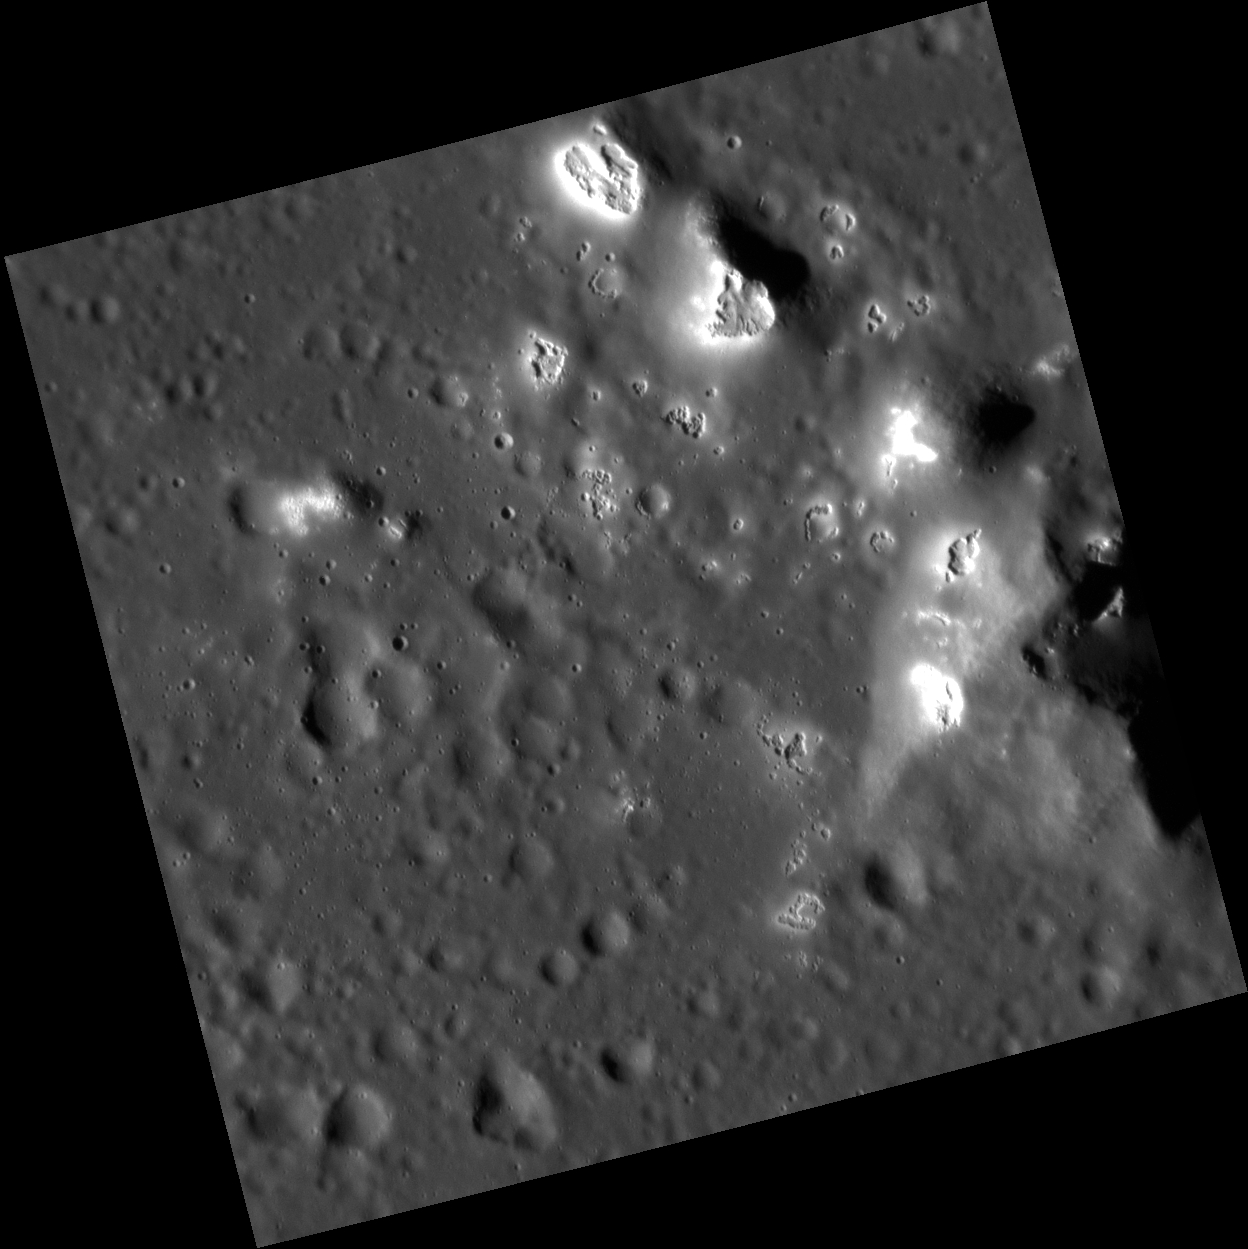

Hawaiian Hollows

This close-up image of the central peaks of Velazquez crater bears a striking resemblance to the Hawaiian islands. The tops of these peaks are covered by hollows.

This image was acquired as a high-resolution targeted observation. Targeted observations are images of a small area on Mercury’s surface at resolutions much higher than the 200-meter/pixel morphology base map. It is not possible to cover all of Mercury’s surface at this high resolution, but typically several areas of high scientific interest are imaged in this mode each week.

Date acquired: October 17, 2012
Image Mission Elapsed Time (MET): 258976725
Image ID: 2782780
Instrument: Narrow Angle Camera (NAC) of the Mercury Dual Imaging System (MDIS)
Center Latitude: 37.17°
Center Longitude: 304.5° E
Resolution: 20 meters/pixel
Scale: This image is 21 kilometers (13 miles) across.
Incidence Angle: 71.1°
Emission Angle: 3.0°
Phase Angle: 68.0°

The MESSENGER spacecraft is the first ever to orbit the planet Mercury, and the spacecraft’s seven scientific instruments and radio science investigation are unraveling the history and evolution of the Solar System’s innermost planet. Visit the Why Mercury? section of this website to learn more about the key science questions that the MESSENGER mission is addressing. During the one-year primary mission, MDIS acquired 88,746 images and extensive other data sets. MESSENGER is now in a year-long extended mission, during which plans call for the acquisition of more than 80,000 additional images to support MESSENGER’s science goals.

These images are from MESSENGER, a NASA Discovery mission to conduct the first orbital study of the innermost planet, Mercury. For information regarding the use of images, see the MESSENGER image use policy.

Credit: NASA/Johns Hopkins University Applied Physics Laboratory/Carnegie Institution of Washington